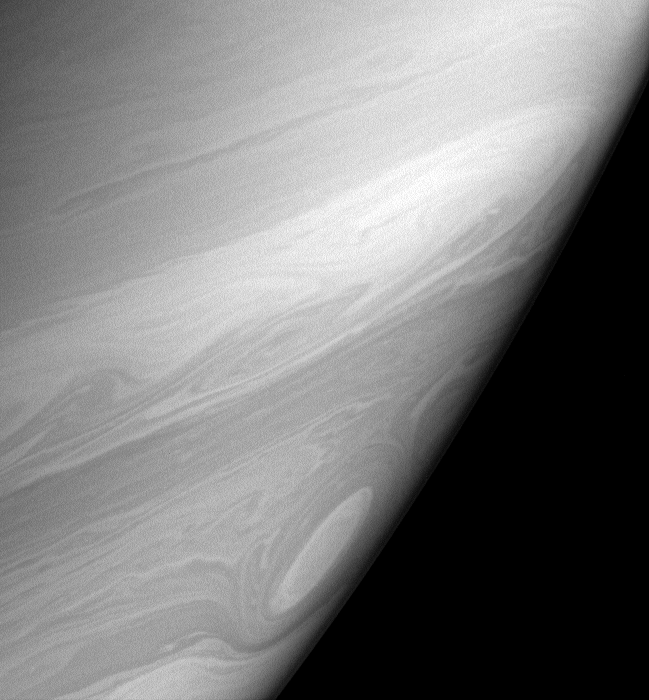

Cat-Eyed Saturn

Bright, high altitude clouds, like those imaged here, often appear more filamentary or streak-like than clouds imaged at slightly deeper levels in Saturn’s atmosphere. This view also shows one of the many “cat’s eye” vortices that swim through the southern latitudes.

The image was taken in polarized infrared light with the Cassini spacecraft narrow-angle camera on March 7, 2006, at a distance of approximately 2.9 million kilometers (1.8 million miles) from Saturn. The image scale is 17 kilometers (10 miles) per pixel.

The Cassini-Huygens mission is a cooperative project of NASA, the European Space Agency and the Italian Space Agency. The Jet Propulsion Laboratory, a division of the California Institute of Technology in Pasadena, manages the mission for NASA’s Science Mission Directorate, Washington, D.C. The Cassini orbiter and its two onboard cameras were designed, developed and assembled at JPL. The imaging operations center is based at the Space Science Institute in Boulder, Colo.

Credit: NASA/JPL/Space Science Institute